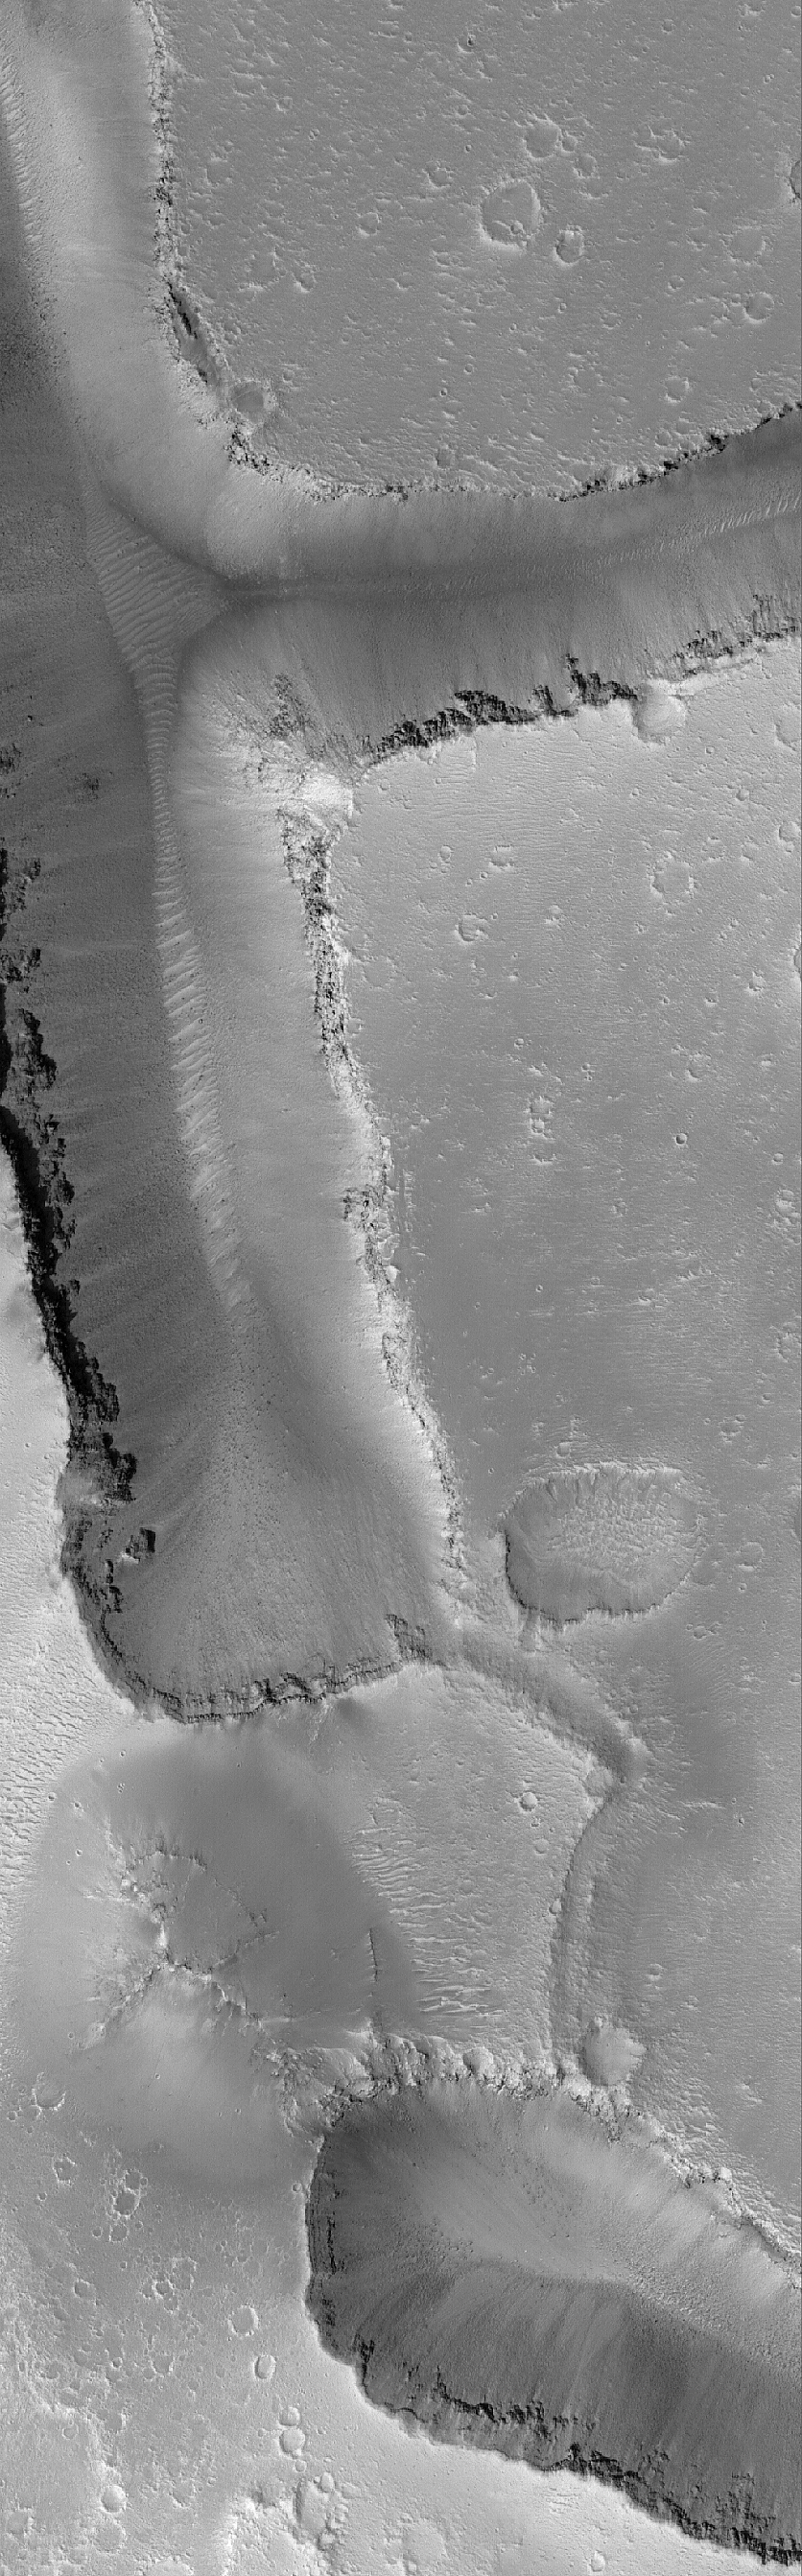

Cracked Mars

25 June 2006
This Mars Global Surveyor (MGS) Mars Orbiter Camera (MOC) image shows v-shaped troughs in the Hephaestus Fossae region of Mars. Light-toned, windblown ripples reside in the very lowest parts of the troughs, as well as on the cratered upland outside the troughs. Boulders and other types of debris, which were derived from the layered rock exposed near the top of the troughs, are seen resting on the trough floors and perched on the sloping trough walls.

Location near: 21.1°N, 236.7°W
Image width: ~3 km (~1.9 mi)
Illumination from: lower left
Season: Northern Spring

Credit: NASA/JPL/Malin Space Science Systems